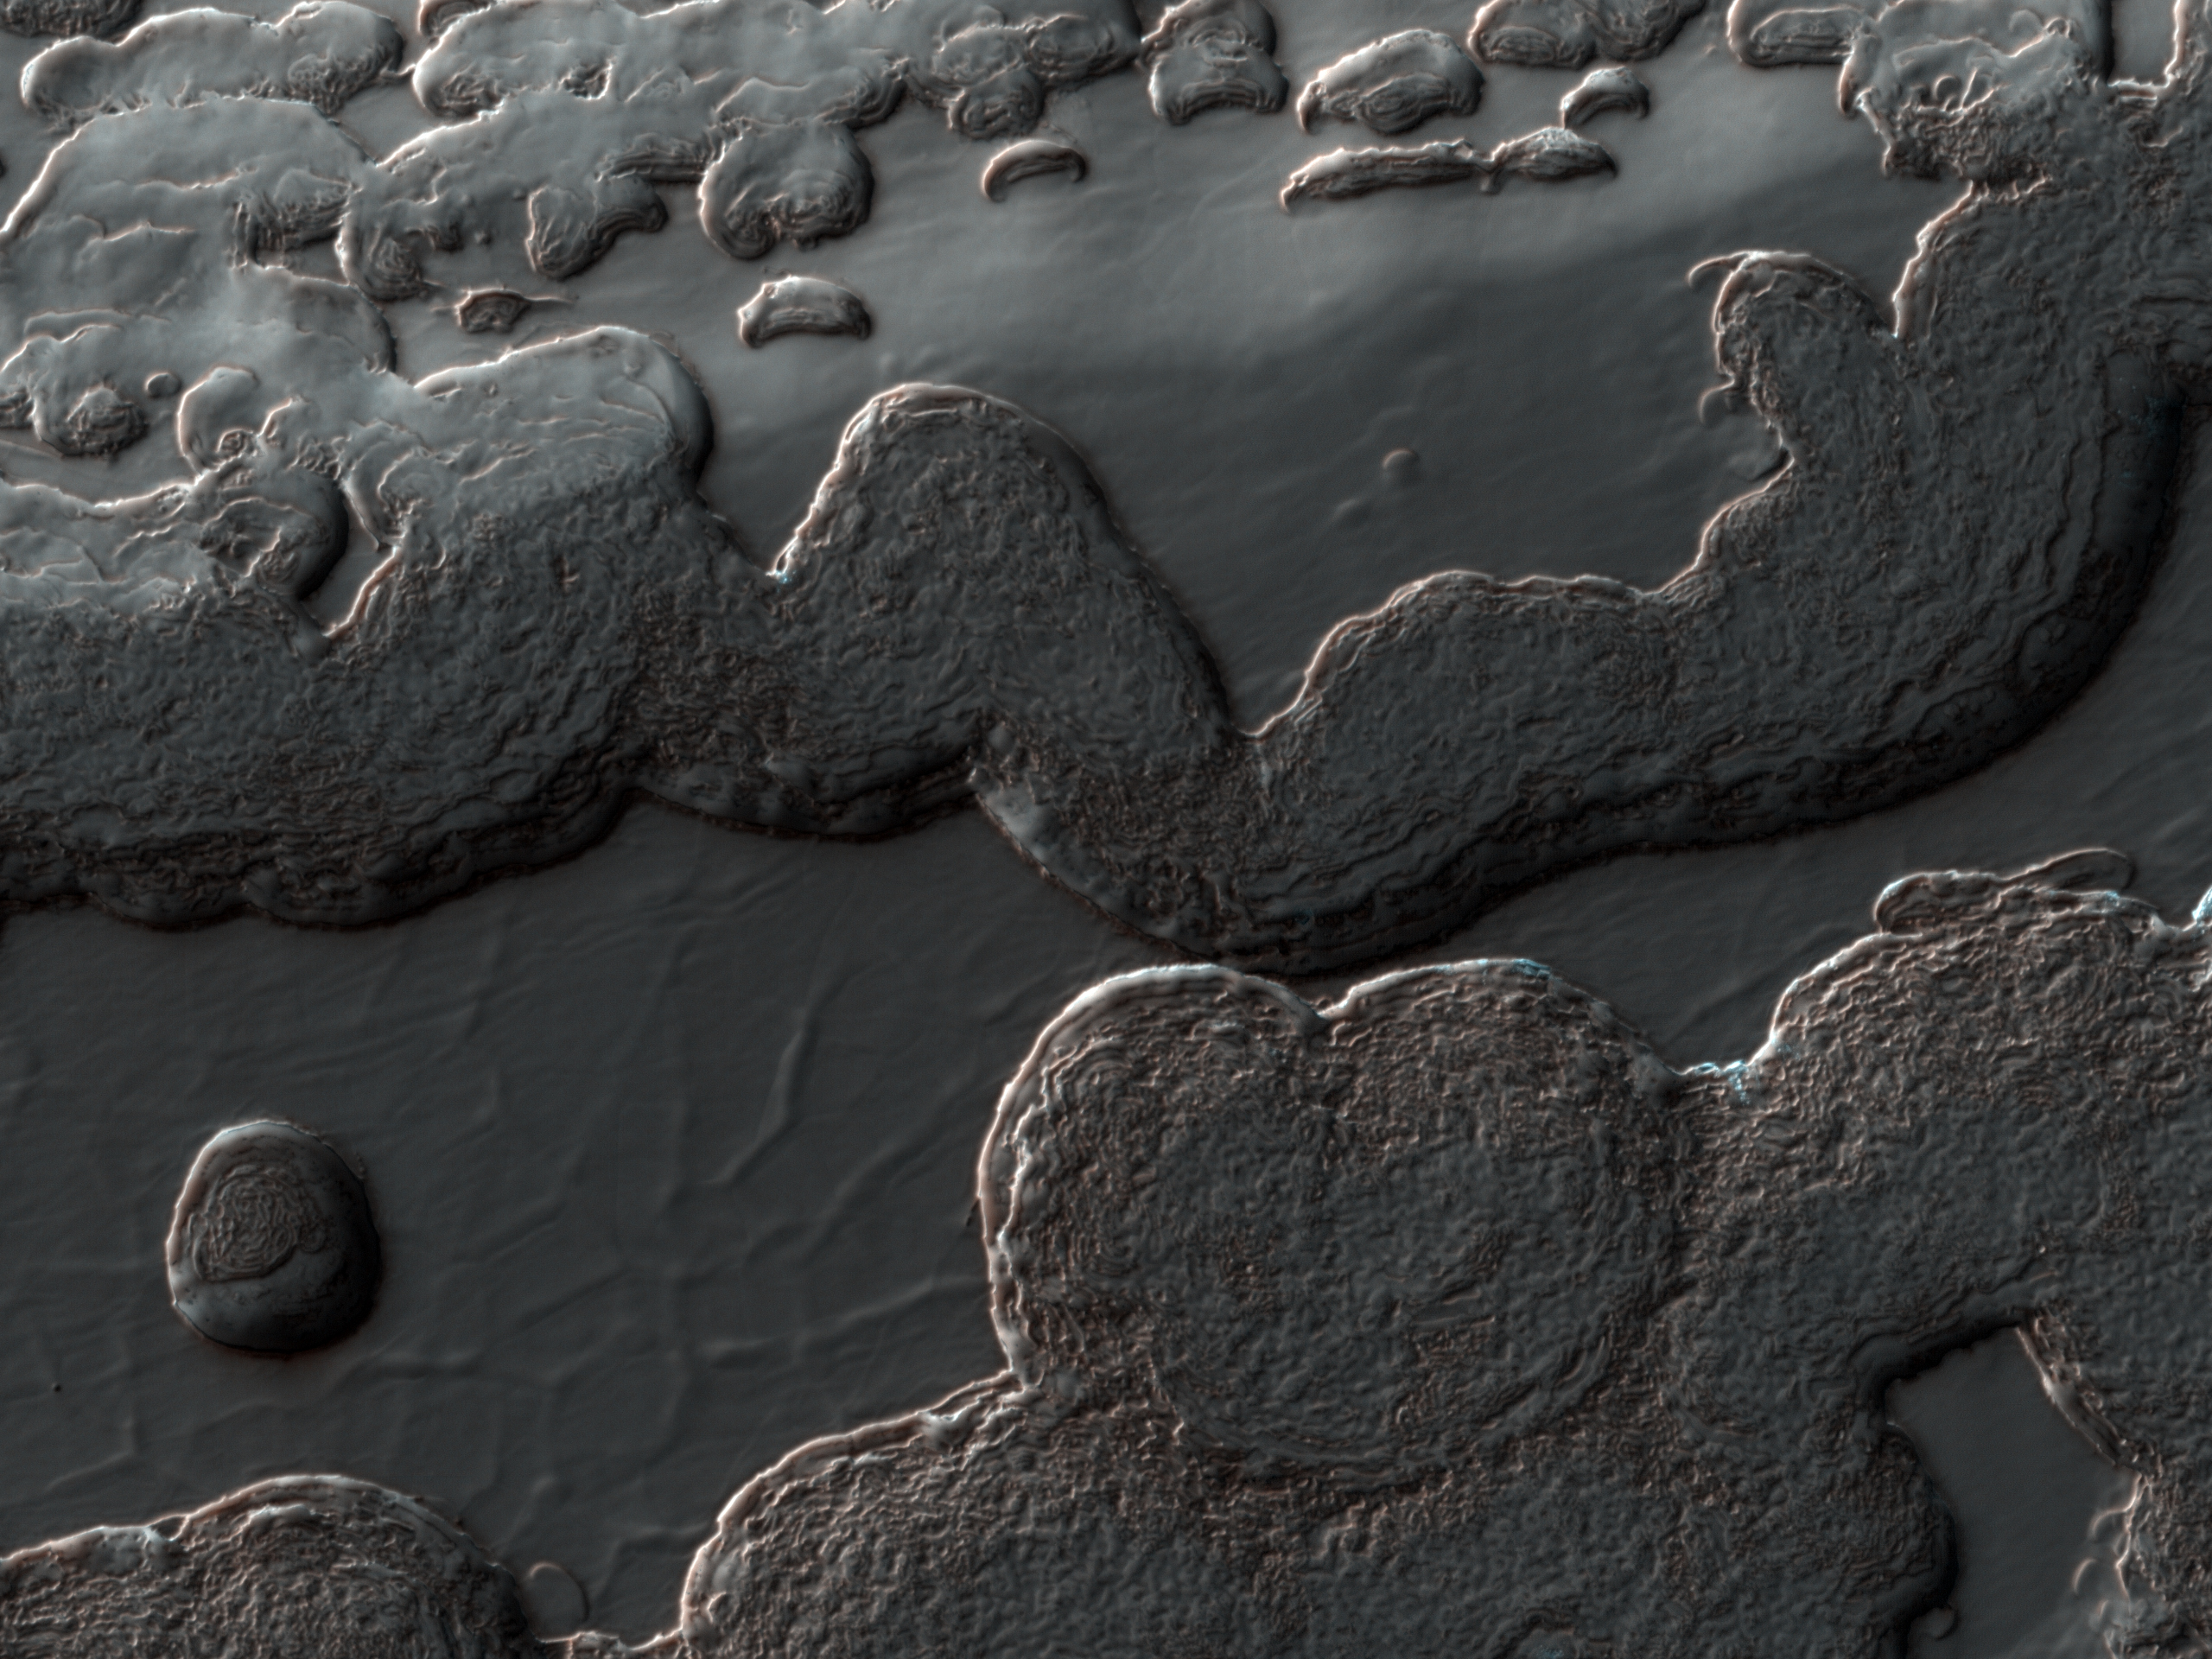

South Polar Layered Deposits and Residual Cap

This image from NASA’s Mars Reconnaissance Orbiter (MRO) shows a variety of surface textures within the south polar residual cap of Mars.

It was taken during the southern spring, when the surface was covered by seasonal carbon dioxide frost, so that surface relief is easily seen. Illumination is from the bottom left, highlighting long troughs at to the right and round pits and irregular mesas to the left of center.

These unique landforms are common in the south polar residual cap, which is known from previous Mars Global Surveyor images to be eroding rapidly in places. Right of center, polar layered deposits are exposed on a sun-facing scarp. These deposits are older than the residual ice cap, and the layers are thought to record climate variations on Mars similar to ice ages on Earth.

The University of Arizona, Tucson, operates the HiRISE camera, which was built by Ball Aerospace & Technologies Corp., Boulder, Colo. NASA’s Jet Propulsion Laboratory, a division of the California Institute of Technology, Pasadena, manages the Mars Reconnaissance Orbiter for the NASA Science Mission Directorate, Washington. Lockheed Martin Space Systems, Denver, is the spacecraft development and integration contractor for the project and built the spacecraft.

Originally released on July 7, 2010

Credit: NASA/JPL-Caltech/University of Arizona